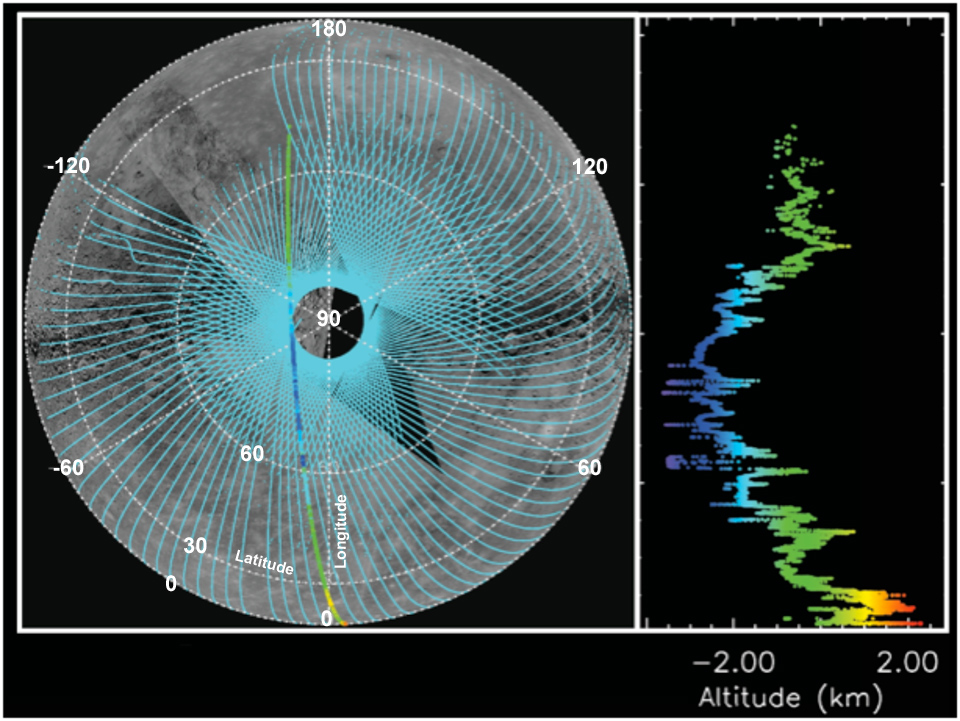

Altimetry Is Defining Mercury’s Shape

MLA coverage (left) of Mercury as May 21, 2011, shown as a polar orthographic projection extending to the equator. The altimetric profile (obtained on April 30, 2011) for the MLA track highlighted on the left is shown in detail on the right. The length of this profile is about 6000 km (or about 3700 miles).

The MESSENGER spacecraft is the first ever to orbit the planet Mercury, and the spacecraft’s seven scientific instruments and radio science investigation are unraveling the history and evolution of the Solar System’s innermost planet. Visit the Why Mercury? section of this website to learn more about the key science questions that the MESSENGER mission is addressing.

Date Presented: May 24, 2011, in a MESSENGER Science Highlight article.
Instrument: Mercury Laser Altimeter (MLA)

These images are from MESSENGER, a NASA Discovery mission to conduct the first orbital study of the innermost planet, Mercury. For information regarding the use of images, see the MESSENGER image use policy.

Credit: NASA/Johns Hopkins University Applied Physics Laboratory/Carnegie Institution of Washington